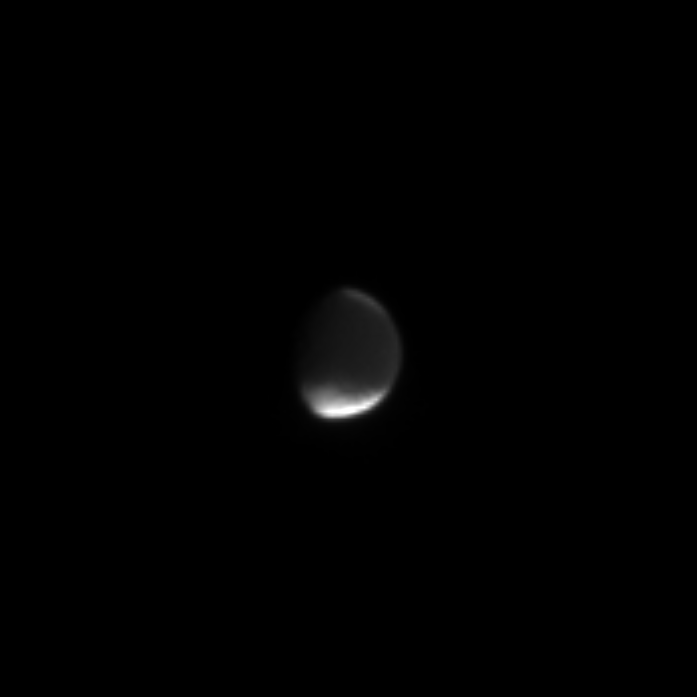

Iapetus’ Dark Side

This image shows the dark, leading hemisphere of the mysterious moon Iapetus. The dark area is the Cassini region, named for Giovanni Cassini, who discovered the moon in 1672. The diameter of Iapetus is 1,436 kilometers (892 miles).

Cassini noted that he was able to see the moon on one side of its orbit around Saturn, but not on the other side. From this, he correctly deduced that one hemisphere must be dark while the other is much brighter.

The image was taken in visible light with the Cassini spacecraft narrow angle camera on Sept. 24, 2004, at a distance of 7.4 million kilometers (4.6 million miles) from Iapetus and at a Sun-Iapetus-spacecraft, or phase, angle of 51 degrees. The image scale is 45 kilometers (28 miles) per pixel. The image has been magnified by a factor of four to aid visibility.

The Cassini-Huygens mission is a cooperative project of NASA, the European Space Agency and the Italian Space Agency. The Jet Propulsion Laboratory, a division of the California Institute of Technology in Pasadena, manages the Cassini-Huygens mission for NASA’s Science Mission Directorate, Washington, D.C. The Cassini orbiter and its two onboard cameras were designed, developed and assembled at JPL. The imaging team is based at the Space Science Institute, Boulder, Colo.

Credit: NASA/JPL/Space Science Institute